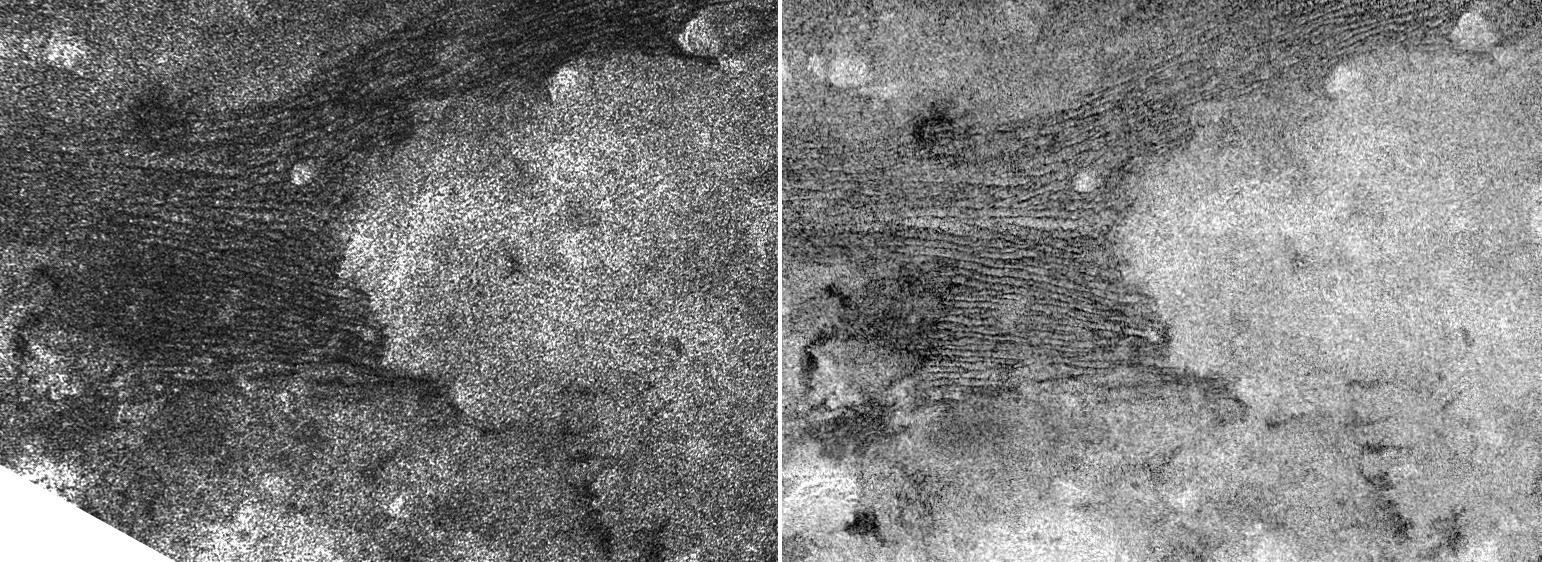

Two Sides of Dunes

This pair of images, taken by the Cassini spacecraft radar mapper on two different Titan passes on Dec. 11, 2006 (T21 left), and Oct. 29, 2005 (T8 right), represent two different views of a field of dunes located near 9.4 degrees south latitude by 290 degrees west longitude.

The images were taken in synthetic aperture mode and have a resolution of approximately 500 meters (1,640 feet). North is toward the top of both images, and each image is approximately 400 kilometers (250 miles) long by 275 kilometers (170 miles) wide. The images are different only because the radar instrument illuminated the dunes from different directions. Acting somewhat like a flash camera, the radar sends out microwave pulses and makes an image from the pulses after they are reflected back. Imagine that both the “camera” and the “flash” come from the left in the left image and from the top in the right image.

Most obvious differences are seen in the large bright feature at the center of both images. At left, its left edge is brighter, emphasizing the more steep slopes there. Farther left, the dunes are more clearly defined in the right image as their faces are caught by the illumination. However, since the dunes are visible in both images, it is likely that the materials making up the dark and light stripes are also somehow different. More detailed studies of how materials on Titan reflect and scatter at different angles are giving us clues about what different materials might be present in this cold and distant world.

For more information about dunes on Titan, see PIA03567.

The Cassini-Huygens mission is a cooperative project of NASA, the European Space Agency and the Italian Space Agency. The Jet Propulsion Laboratory, a division of the California Institute of Technology in Pasadena, manages the mission for NASA’s Science Mission Directorate, Washington, D.C. The Cassini orbiter was designed, developed and assembled at JPL. The radar instrument was built by JPL and the Italian Space Agency, working with team members from the United States and several European countries.

Credit: NASA/JPL-Caltech/ASI